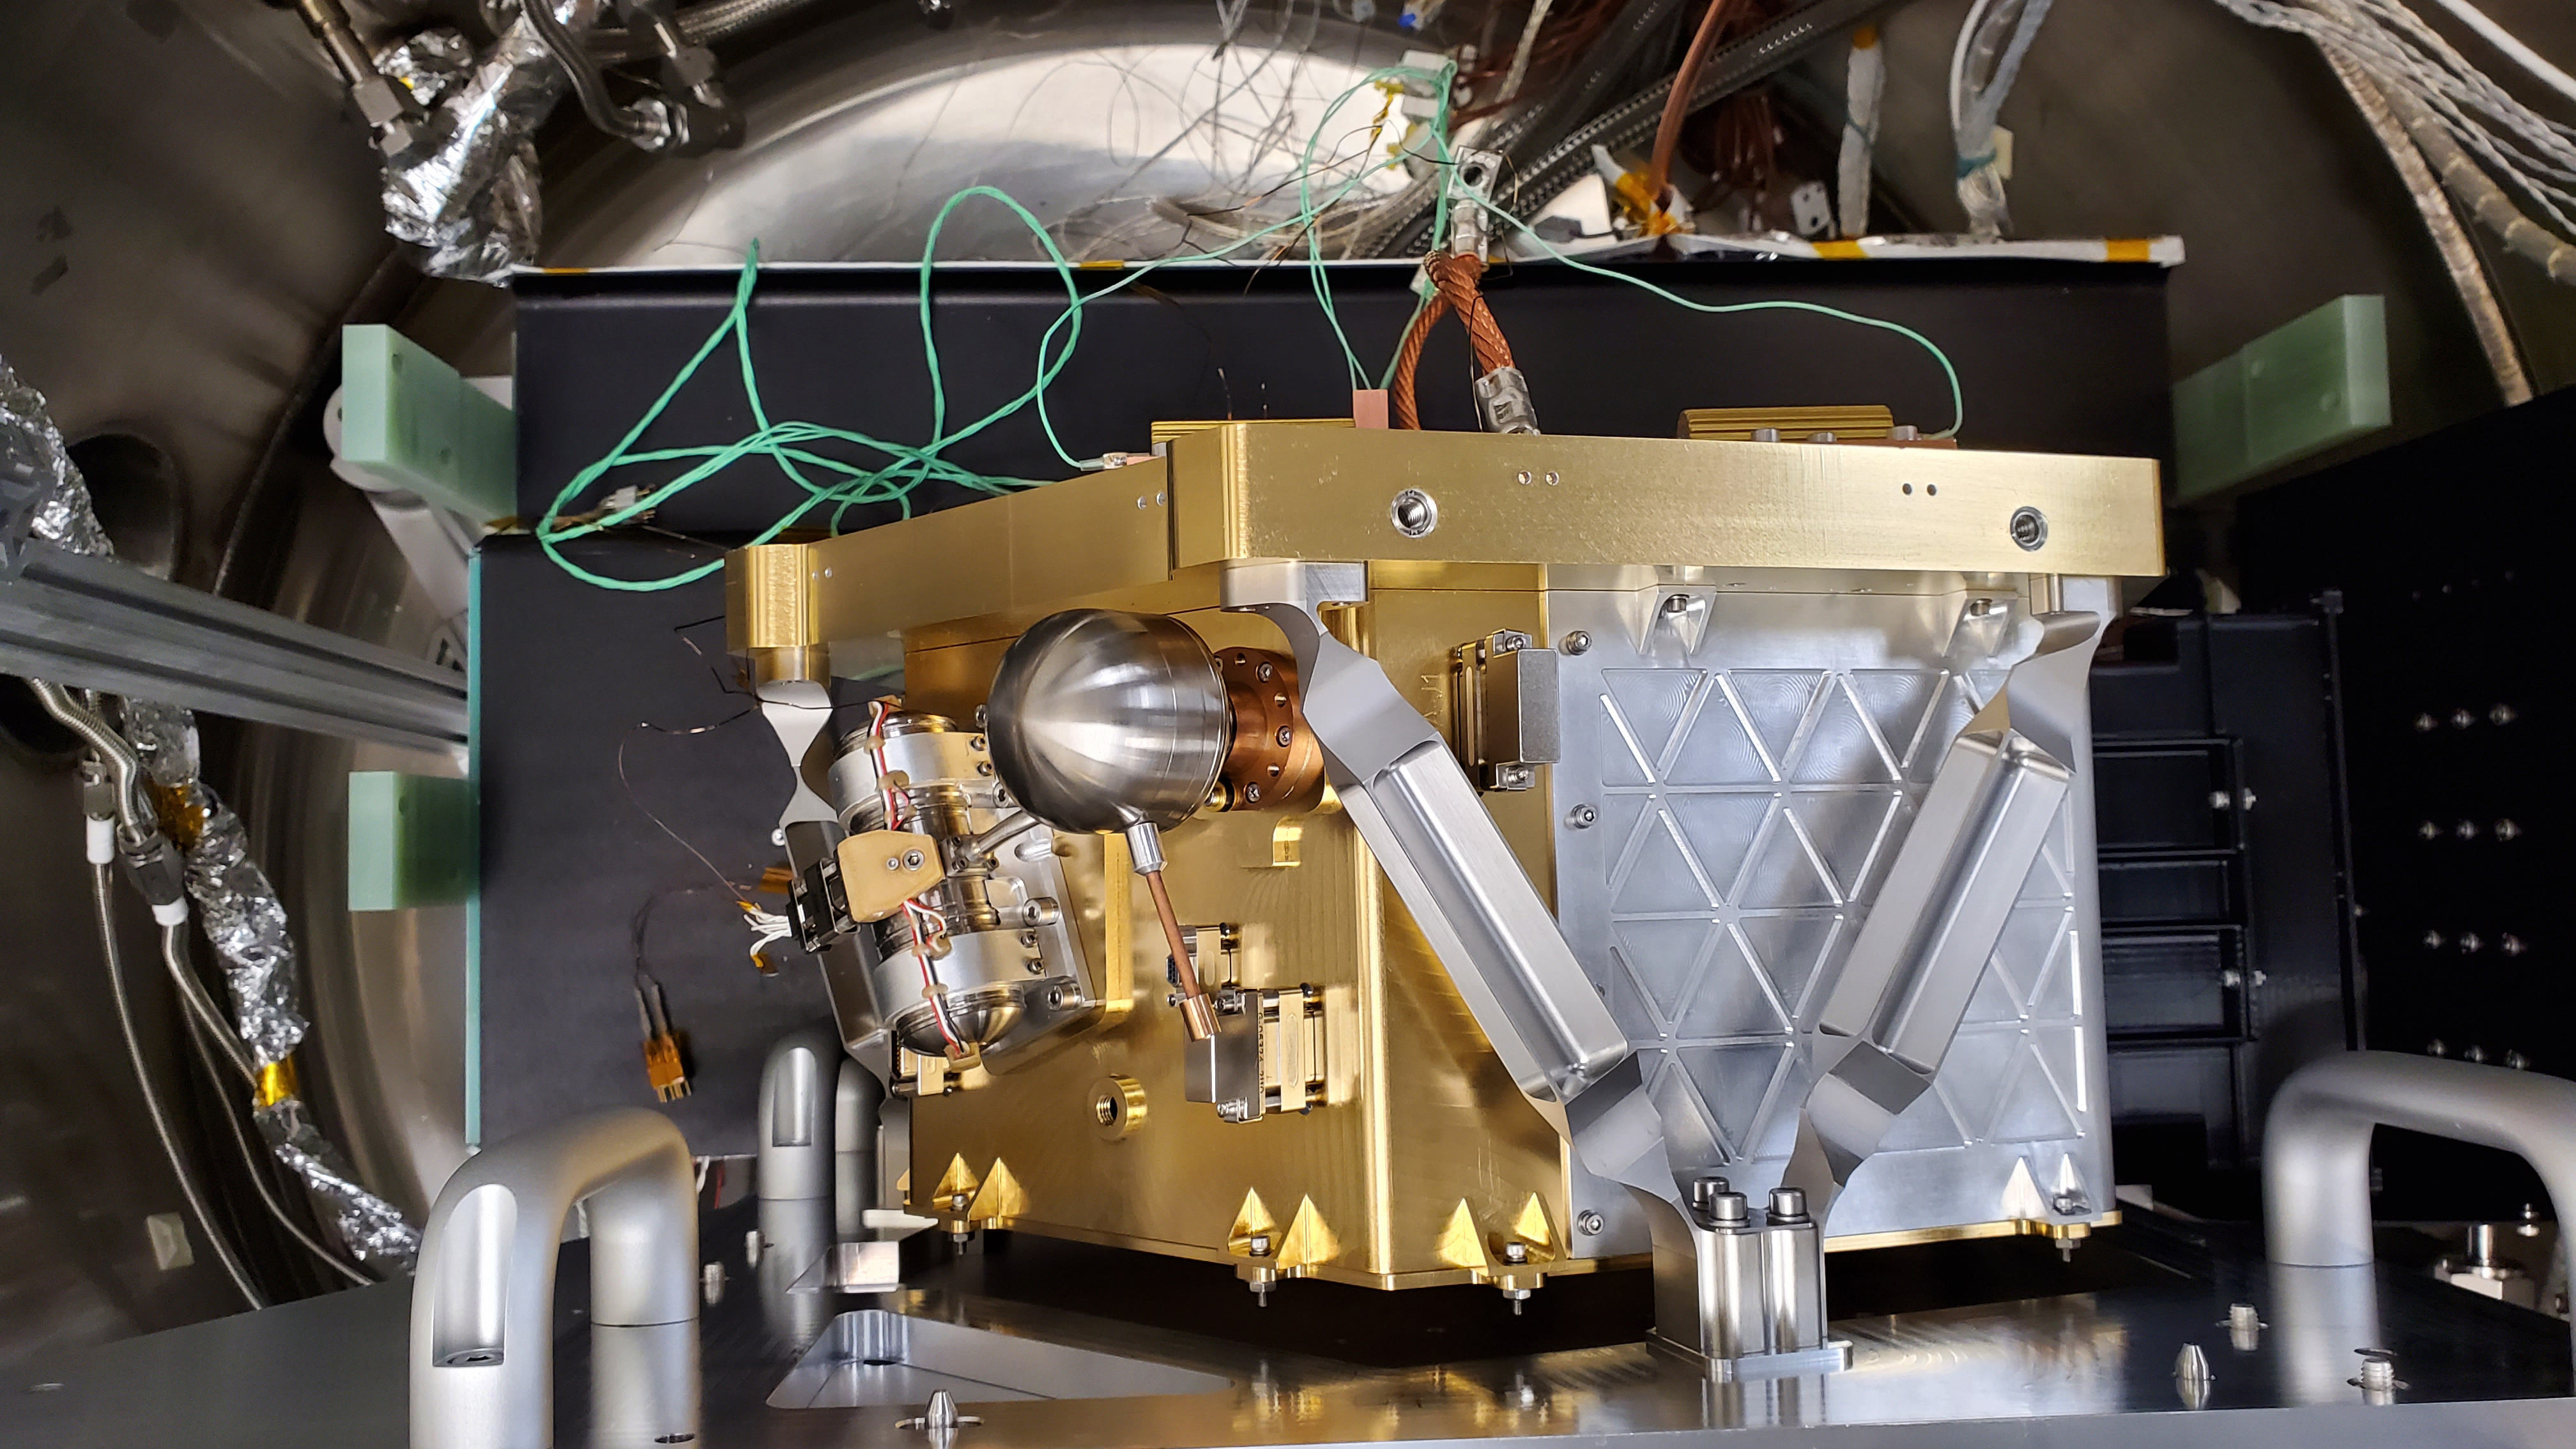

Key Lunar Trailblazer Instrument Passes Milestone

The High-resolution Volatiles and Minerals Moon Mapper (HVM³), seen here, is one of two instruments that will be carried aboard NASA’s Lunar Trailblazer. Launching in 2023, the small spacecraft – measuring only 11.5 feet (3.5 meters) wide with its solar panels fully deployed – will detect and map water on the Moon’s surface to determine its abundance, location, form, and how it changes over time.

HVM³ recently completed a significant milestone in a clean room at NASA’s Jet Propulsion Laboratory in Southern California. The high-resolution spectrometer measures the infrared light (with wavelengths from 0.6 to 3.6 microns in size) that is absorbed by water. To make sure the instrument is properly aligned, the Trailblazer team cooled HVM3 down to temperatures it will experience in space and made tiny physical adjustments to make sure all the wavelengths of incoming light arrive at the correct locations on the instrument’s detector.

Figure A shows several members of the Trailblazer team surrounding the instrument – minus its radiator and electronics – mounted on HVM³’s optical bench assembly while undergoing cold alignment.

The assembly was placed inside a thermal vacuum chamber and brought to a cold focal plane operating temperature of about minus 240 degrees Fahrenheit (minus 155 degrees Celsius). The team then measured light of different wavelengths across all of the detector’s pixels. Based on the data recorded, the team calculated the small adjustments that needed to be made, took the instrument out of the chamber and made those changes, placed it back into the chamber, and then repeated the steps iteratively until HVM³ was in perfect alignment.

With this important step complete, a radiator will next be installed to ensure the instrument maintains optimal operating temperatures while Trailblazer is in orbit around the Moon. Then, vibration tests will be carried out to make sure the spectrometer will stay in alignment after the extreme shaking of launch.

Lunar Trailblazer was selected to be part of NASA’s SIMPLEx (Small Innovative Missions for Planetary Exploration) program in 2019. The mission is led by Caltech in Pasadena, California, and managed by JPL.

Credit: NASA/JPL-Caltech